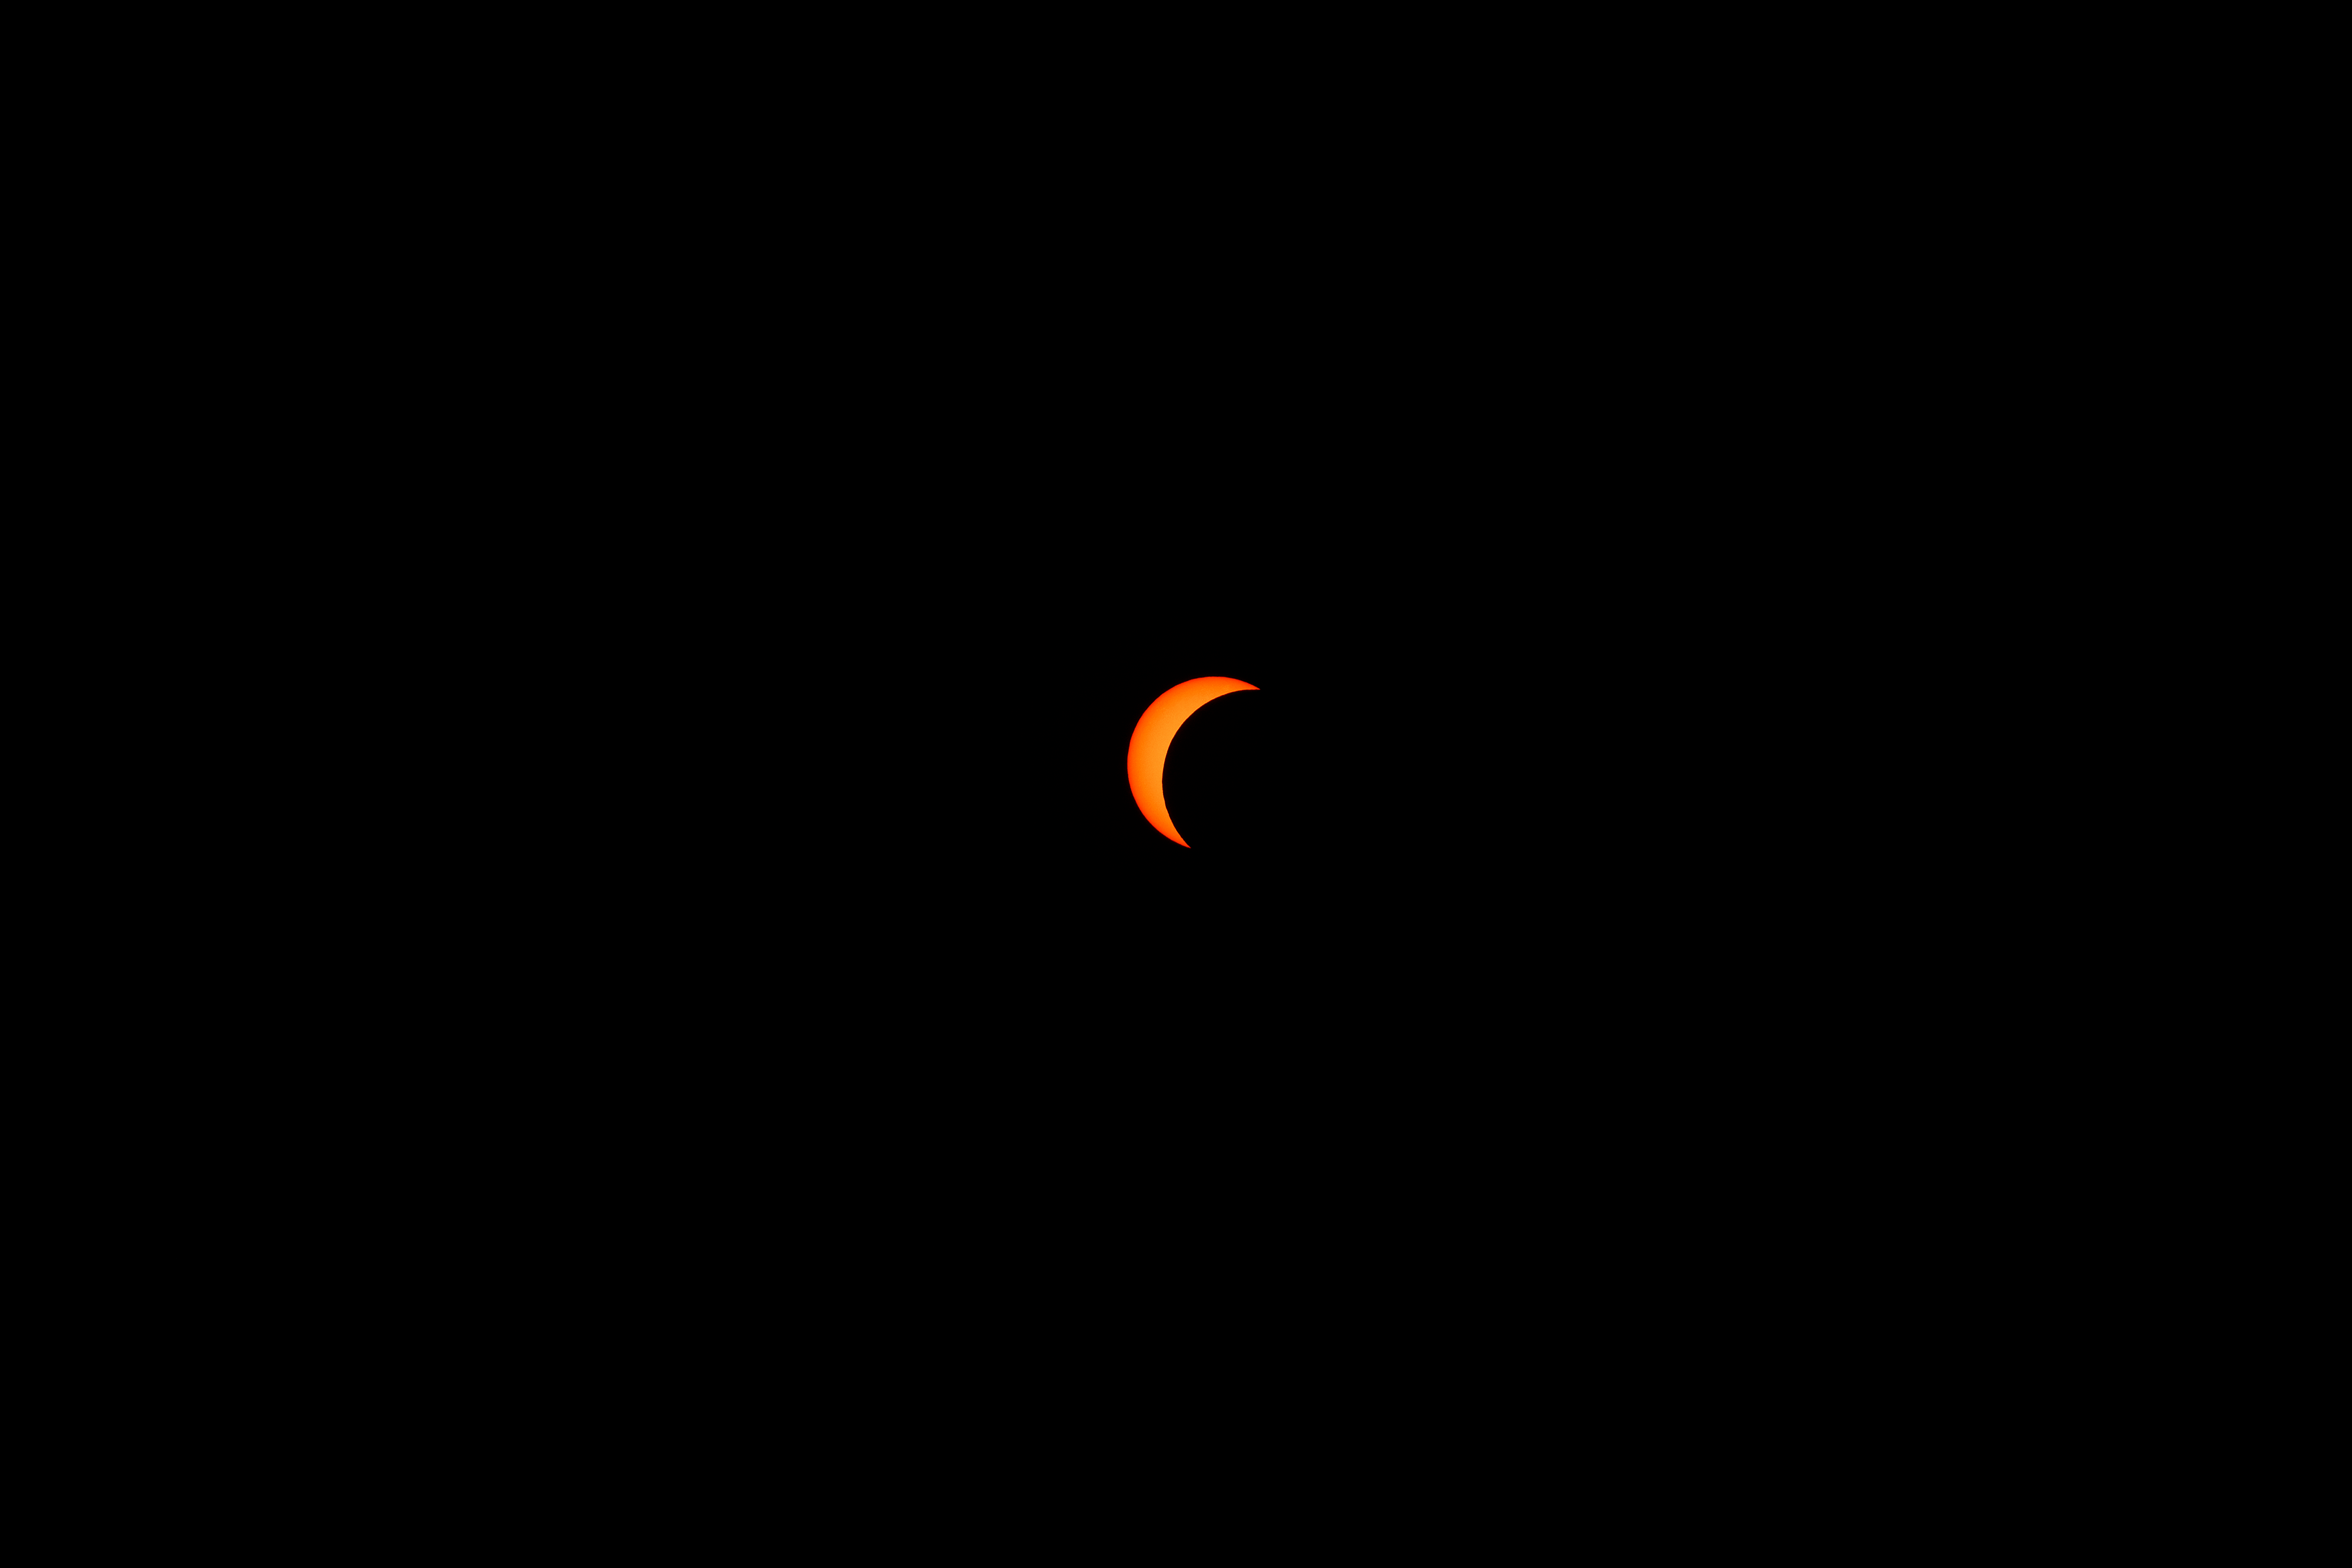

2024 Partial Solar Eclipse

The moon is seen passing in front of the sun during a partial solar eclipse from NASA Langley Research Center in Hampton, VA, Monday, April 8, 2024. A total solar eclipse swept across a narrow portion of the North American continent from Mexico’s Pacific coast to the Atlantic coast of Newfoundland, Canada. A partial solar eclipse was visible across the entire North American continent along with parts of Central America and Europe.

Credit: NASA, Ryan Hill